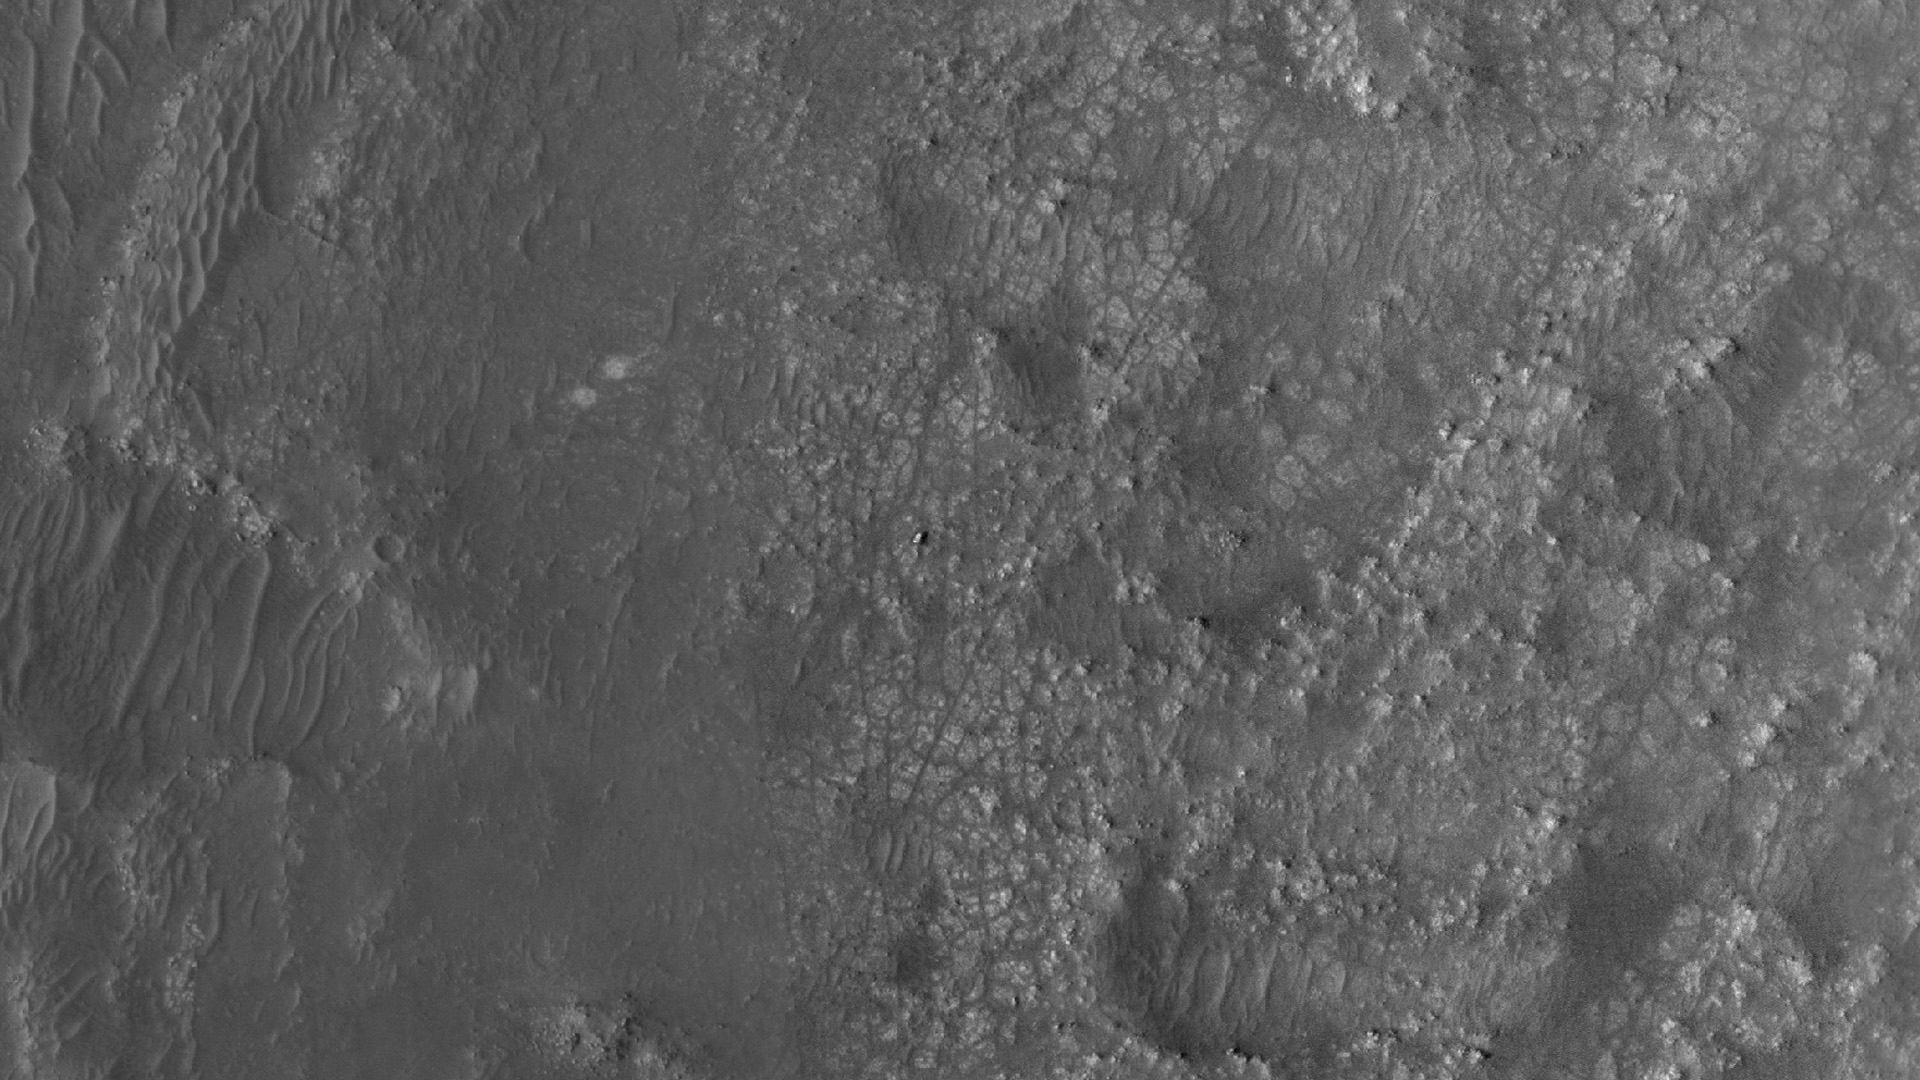

MRO’s HiRISE Spots Perseverance and Ingenuity

Figure A

Figure B

NASA’s Perseverance Mars rover and Ingenuity helicopter were spotted on the surface of the Red Planet in this black-and-white image captured Feb. 26, 2022, by the HiRISE camera aboard NASA’s Mars Reconnaissance Orbiter.

The rover is viewed here sitting on fractured bedrock of the “Máaz” formation before its long drive to the Jezero Crater’s delta. About 656 feet (200 meters) to the left is the Ingenuity helicopter, which is so small that it appears as a mere dot on the landscape.

Figure A is a close-up of the image with Perseverance circled.
Figure B is a close-up of the image with Ingenuity circled.

A key objective for Perseverance’s mission on Mars is astrobiology, including the search for signs of ancient microbial life. The rover will characterize the planet’s geology and past climate, pave the way for human exploration of the Red Planet, and be the first mission to collect and cache Martian rock and regolith (broken rock and dust).

Subsequent NASA missions, in cooperation with ESA (European Space Agency), would send spacecraft to Mars to collect these sealed samples from the surface and return them to Earth for in-depth analysis.

The Mars 2020 Perseverance mission is part of NASA’s Moon to Mars exploration approach, which includes Artemis missions to the Moon that will help prepare for human exploration of the Red Planet.

JPL, which is managed for NASA by Caltech in Pasadena, California, built and manages operations of the Perseverance rover as well as for the Mars Reconnaissance Orbiter Project for NASA’s Science Mission Directorate in Washington.

The University of Arizona, in Tucson, operates HiRISE, which was built by Ball Aerospace & Technologies Corp., in Boulder, Colorado.

Credit: NASA/JPL-Caltech/University of Arizona